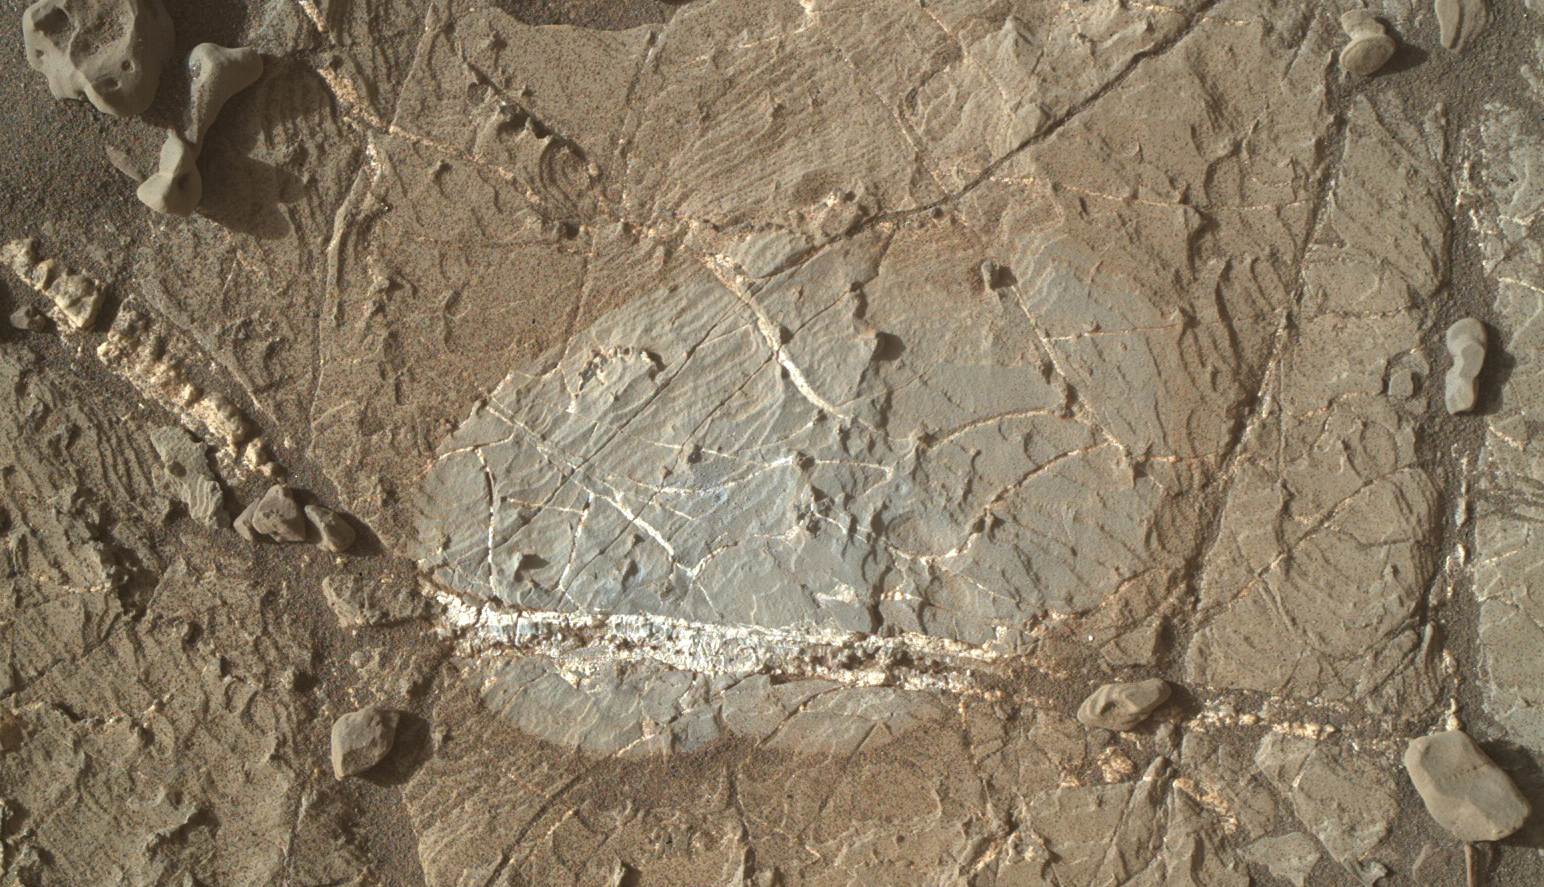

Brushed Vein in ‘Rona’ on ‘Vera Rubin Ridge’

A mineral vein with bright and dark portions dominates this image of a Martian rock target called “Rona,” which is near the southern, upper edge of “Vera Rubin Ridge” on Mount Sharp.

The Mars Hand Lens Imager (MAHLI) camera on NASA’s Curiosity Mars rover took this image on Jan. 17, 2018, during the 1,937th Martian day, or sol, of Curiosity’s work on Mars.

The grayer area in the center is roughly 2 inches by 3 inches (about 5 by 8 centimeters). That area, including a portion of the vein, was brushed with the Curiosity’s wire-bristled Dust Removal Tool before the image was taken.

MAHLI was built by Malin Space Science Systems, San Diego. NASA’s Jet Propulsion Laboratory, a division of the California Institute of Technology in Pasadena, manages the Mars Science Laboratory Project for the NASA Science Mission Directorate, Washington. JPL designed and built the project’s Curiosity rover.

Credit: NASA/JPL-Caltech/MSSS